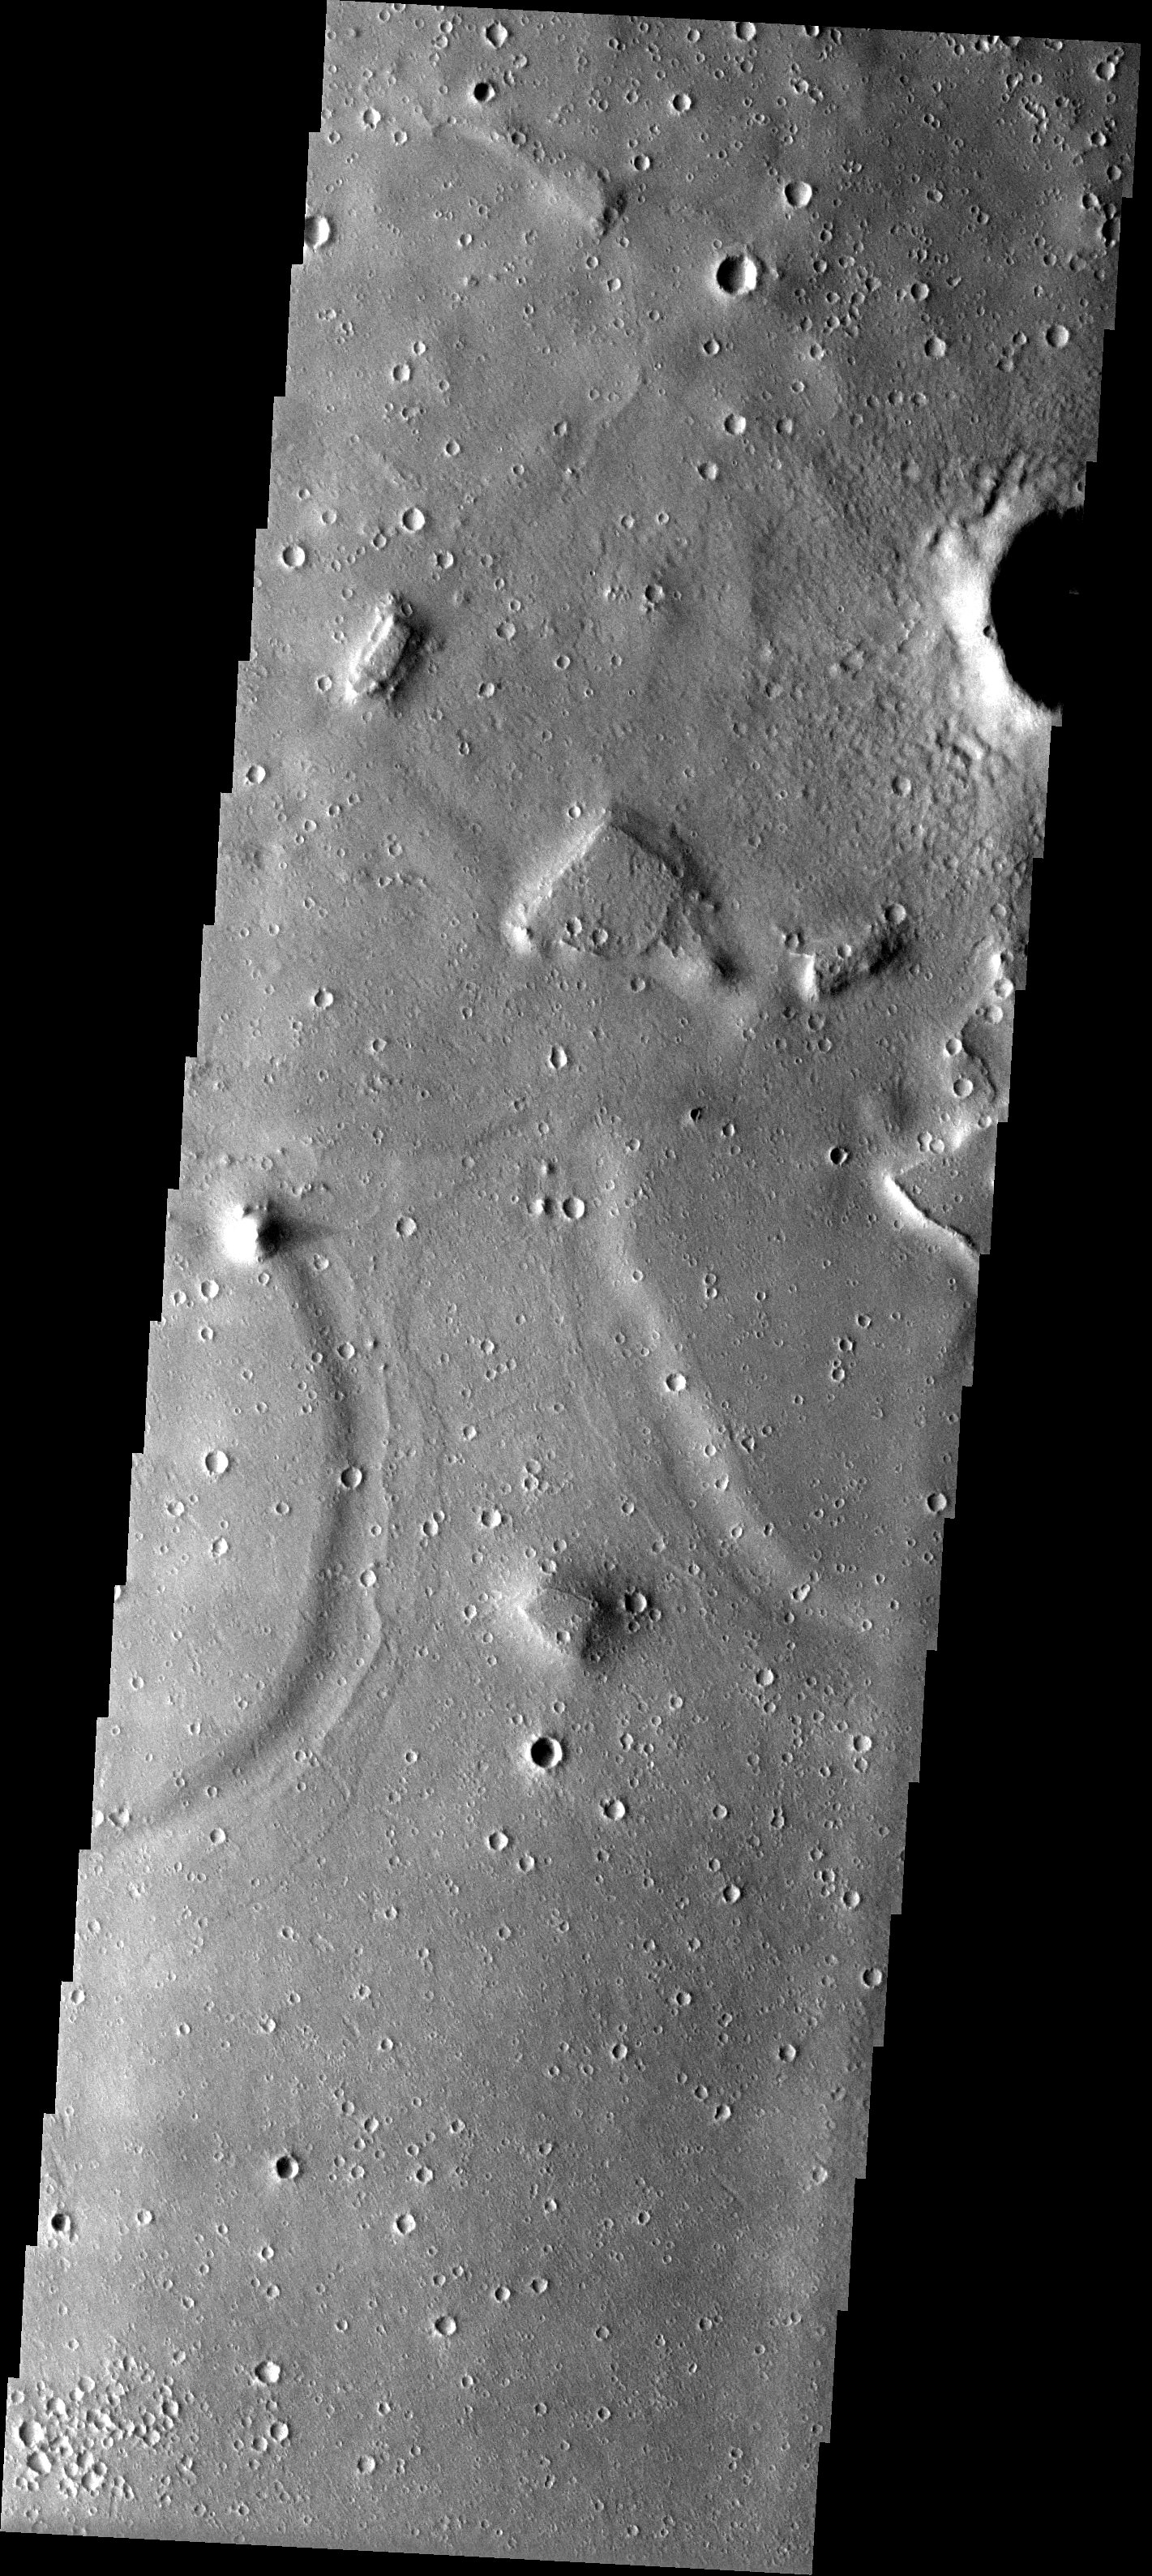

Channel to Nowhere

Released 22 May 2003

A channel-like feature roughly halfway between the Isidis Basin and Elysium Mons shows no connection to either a source region or terminal basin. It may be that this feature is not a channel at all and has instead arisen from the erosion of a once continuous layer of material into remnants that mimic a channel.

Image information: VIS instrument. Latitude 20.9, Longitude 105 East (255) meter/pixel resolution.

Note: this THEMIS visual image has not been radiometrically nor geometrically calibrated for this preliminary release. An empirical correction has been performed to remove instrumental effects. A linear shift has been applied in the cross-track and down-track direction to approximate spacecraft and planetary motion. Fully calibrated and geometrically projected images will be released through the Planetary Data System in accordance with Project policies at a later time.

NASA’s Jet Propulsion Laboratory manages the 2001 Mars Odyssey mission for NASA’s Office of Space Science, Washington, D.C. The Thermal Emission Imaging System (THEMIS) was developed by Arizona State University, Tempe, in collaboration with Raytheon Santa Barbara Remote Sensing. The THEMIS investigation is led by Dr. Philip Christensen at Arizona State University. Lockheed Martin Astronautics, Denver, is the prime contractor for the Odyssey project, and developed and built the orbiter. Mission operations are conducted jointly from Lockheed Martin and from JPL, a division of the California Institute of Technology in Pasadena.

Credit: NASA/JPL/Arizona State University